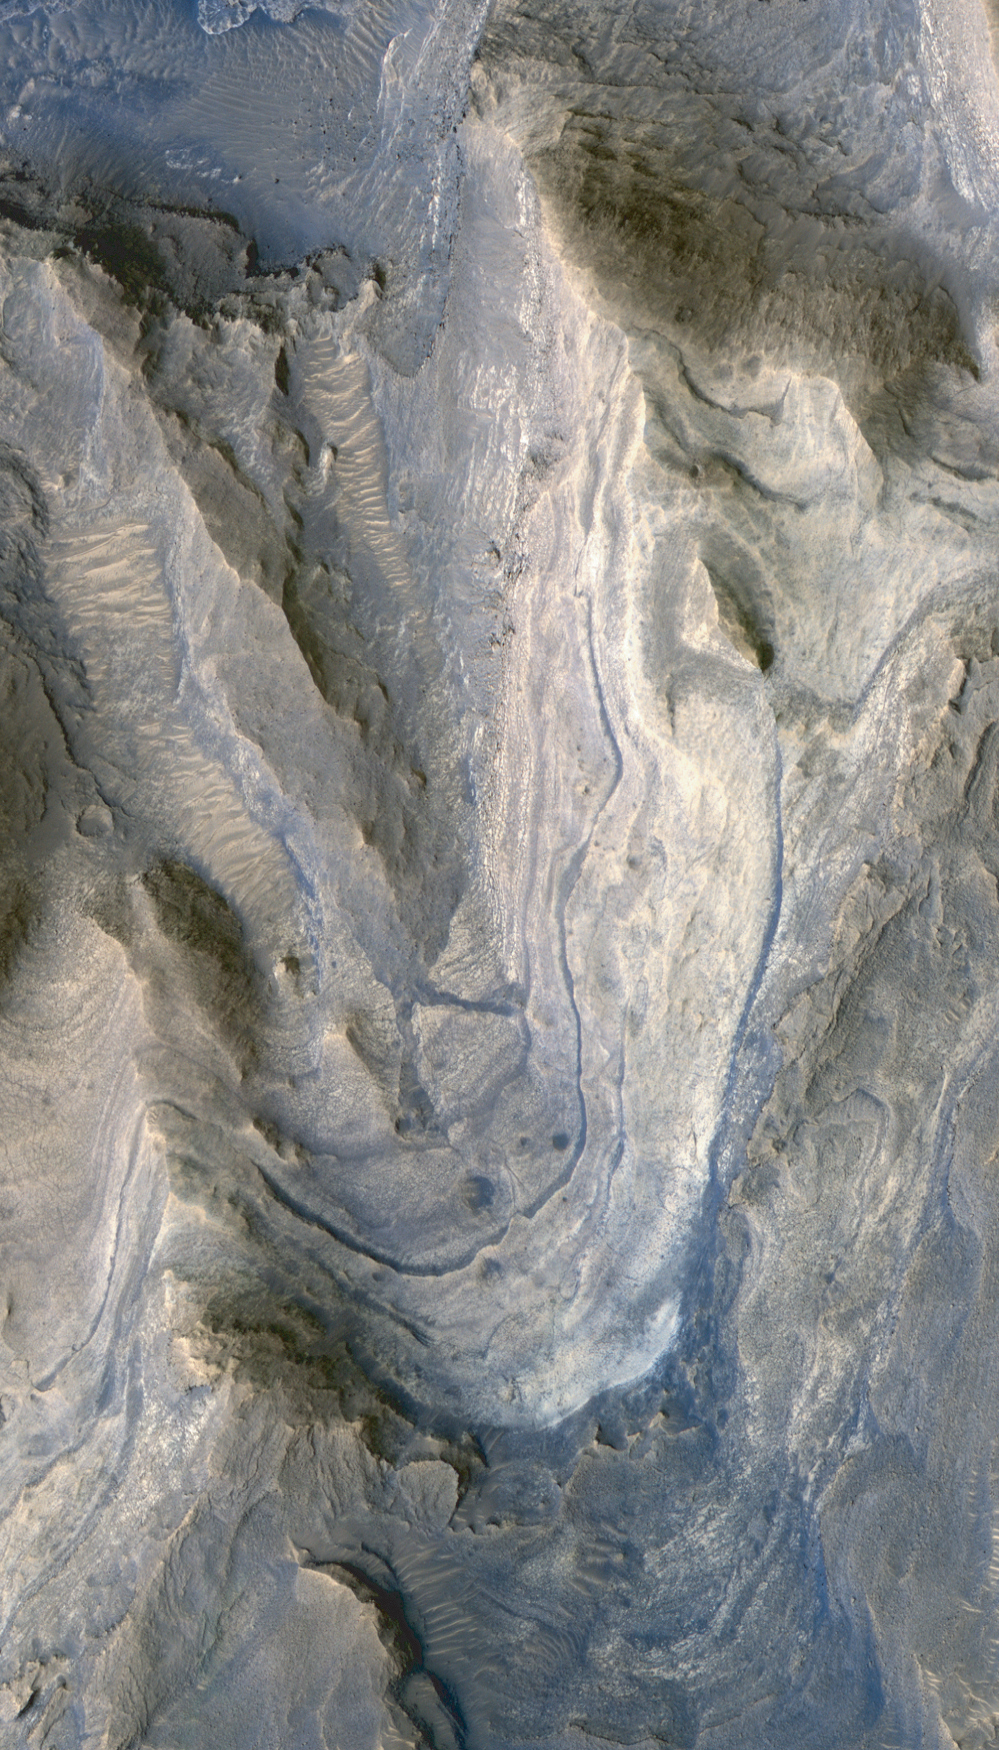

Layers in Lower Formation of Gale Crater Mound

Layers of rock exposed in the lower portion of a tall mound near the center of Gale Crater on Mars exhibit variations in layer thickness and range between dark and light tones. The crater’s mound of layered material is over 4 kilometers (2.4 miles) high, making it more than twice as thick as the stack of rocks exposed in the Grand Canyon on Earth. Gale Crater is approximately 152 kilometers (94 miles) in diameter.

This view of layering in the mound’s lower formation covers an area about 950 meters (3,100 feet) wide. It was taken by the High Resolution Imaging Science Experiment (HiRISE) camera on NASA’s Mars Reconnaissance Orbiter on April 23, 2009.

Observations of the lower formation by the Compact Reconnaissance Imaging Spectrometer for Mars, on the same orbiter, have indicated the presence of sulfate salts and clay minerals in these rock layers. The changes in composition from the lower (older) to the upper (younger) layers in the Gale Crater mound may record stages in water loss and the drying out of Mars.

This image is one product from HiRISE observation ESP_012841_1750, centered at 4.9 degrees south latitude, 137.2 degrees east longitude. Other image products from this observation are available at http://hirise.lpl.arizona.edu/ESP_012841_1750.

The University of Arizona, Tucson, operates the HiRISE camera, which was built by Ball Aerospace & Technologies Corp., Boulder, Colo. NASA’s Jet Propulsion Laboratory, a division of the California Institute of Technology, Pasadena, manages the Mars Reconnaissance Orbiter for the NASA Science Mission Directorate, Washington. Lockheed Martin Space Systems, Denver, is the prime contractor for the project and built the spacecraft.

Credit: NASA/JPL-Caltech/University of Arizona